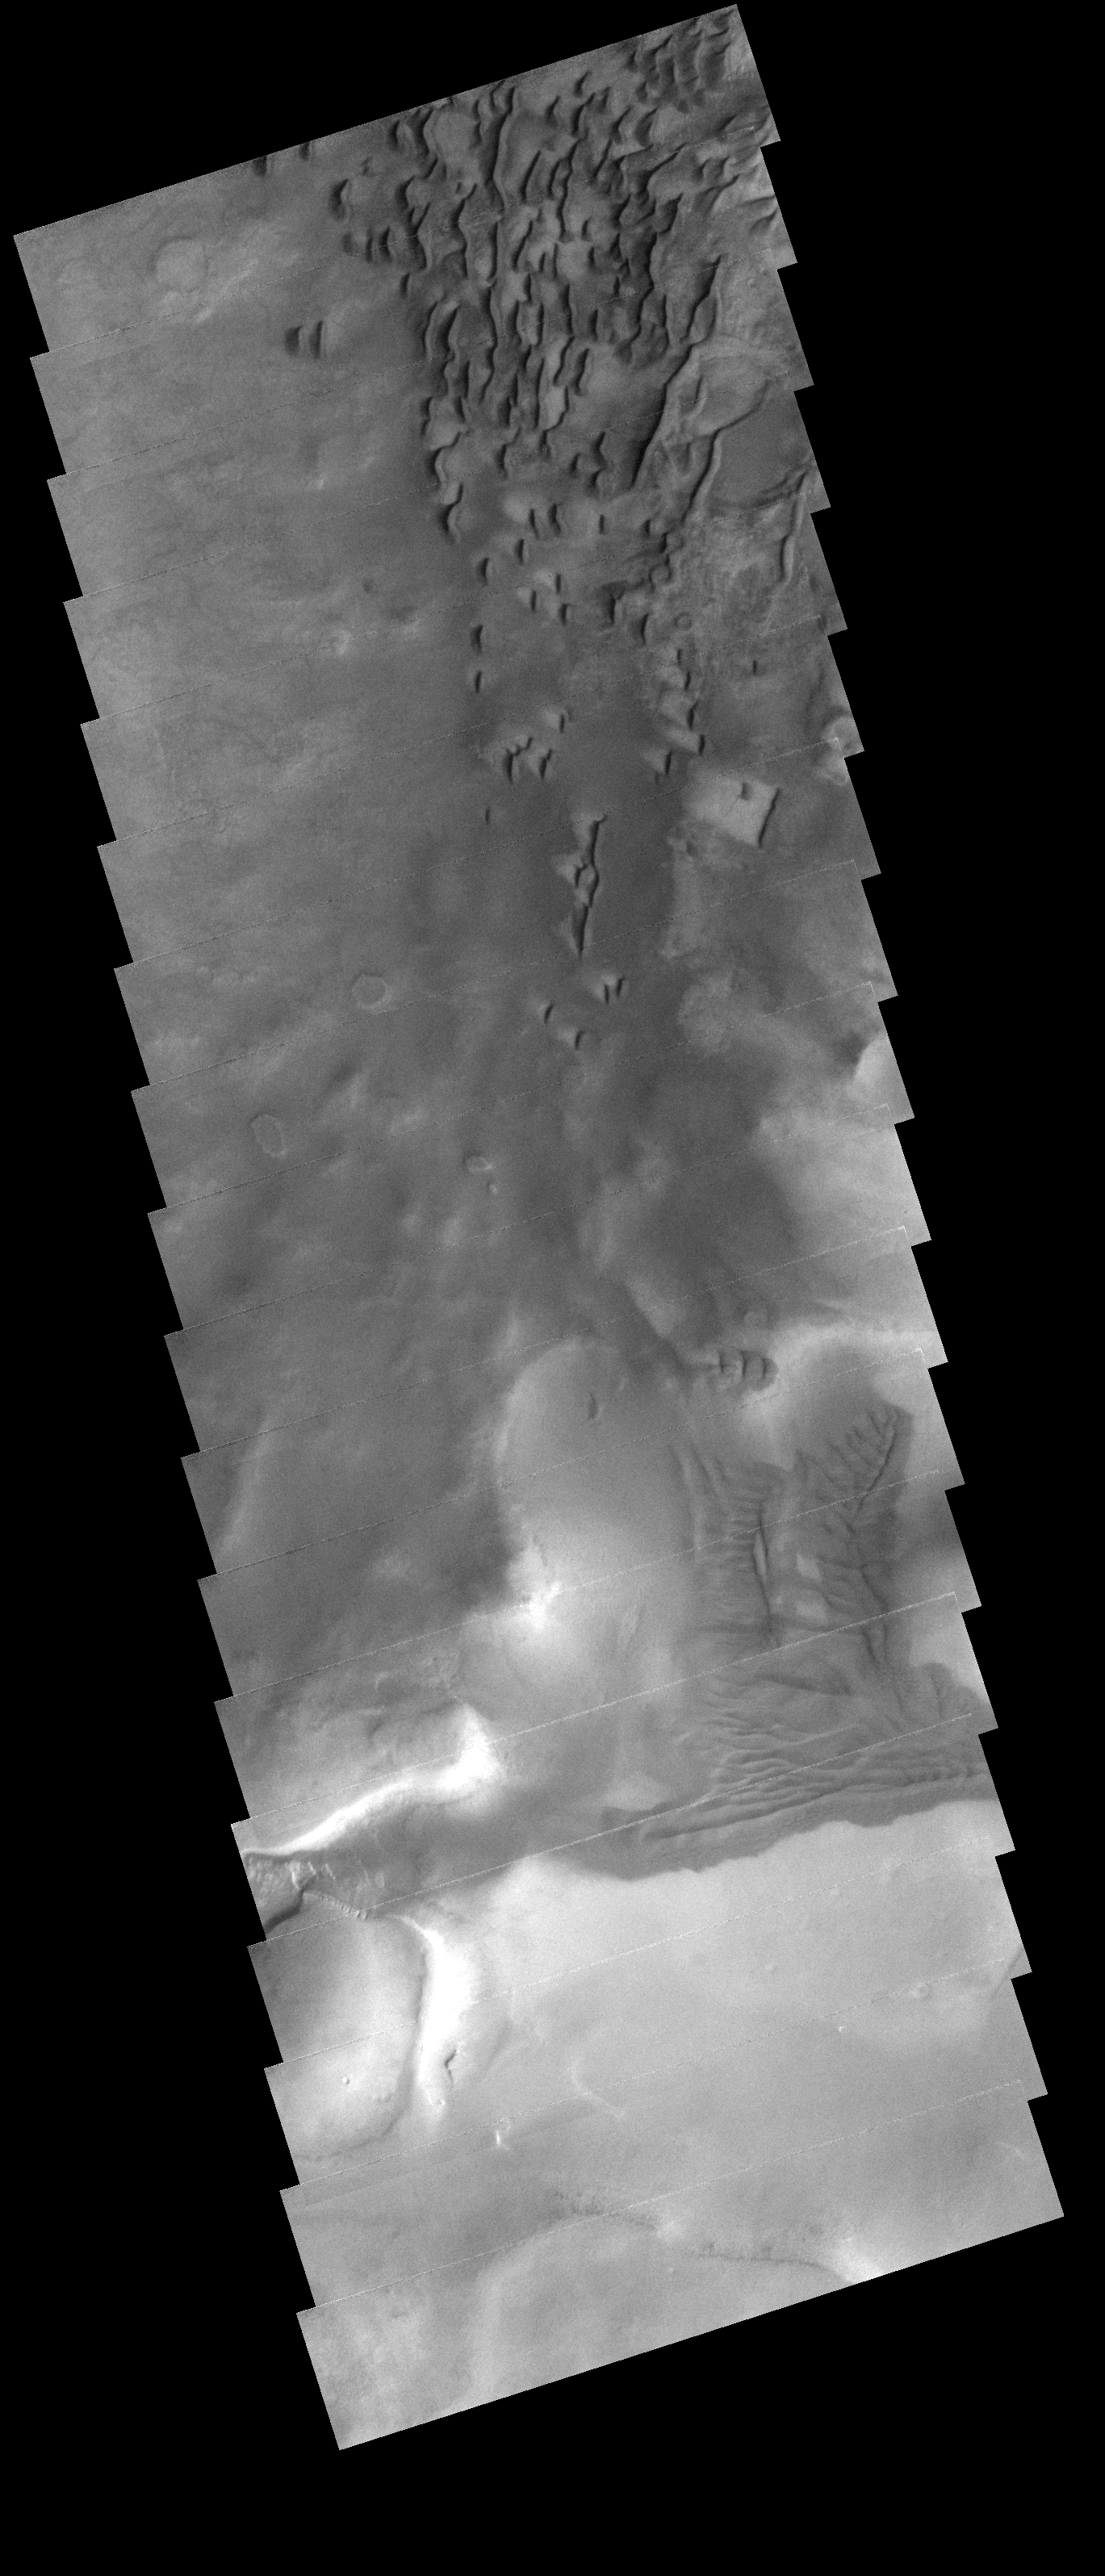

Dunes in Darwin Crater

The dunes and sand deposits in this image are located on the floor of Darwin Crater.

Image information: VIS instrument. Latitude 57.4S, Longitude 340.2E. 17 meter/pixel resolution.

Note: this THEMIS visual image has not been radiometrically nor geometrically calibrated for this preliminary release. An empirical correction has been performed to remove instrumental effects. A linear shift has been applied in the cross-track and down-track direction to approximate spacecraft and planetary motion. Fully calibrated and geometrically projected images will be released through the Planetary Data System in accordance with Project policies at a later time.

NASA’s Jet Propulsion Laboratory manages the 2001 Mars Odyssey mission for NASA’s Office of Space Science, Washington, D.C. The Thermal Emission Imaging System (THEMIS) was developed by Arizona State University, Tempe, in collaboration with Raytheon Santa Barbara Remote Sensing. The THEMIS investigation is led by Dr. Philip Christensen at Arizona State University. Lockheed Martin Astronautics, Denver, is the prime contractor for the Odyssey project, and developed and built the orbiter. Mission operations are conducted jointly from Lockheed Martin and from JPL, a division of the California Institute of Technology in Pasadena.

Credit: NASA/JPL/ASU